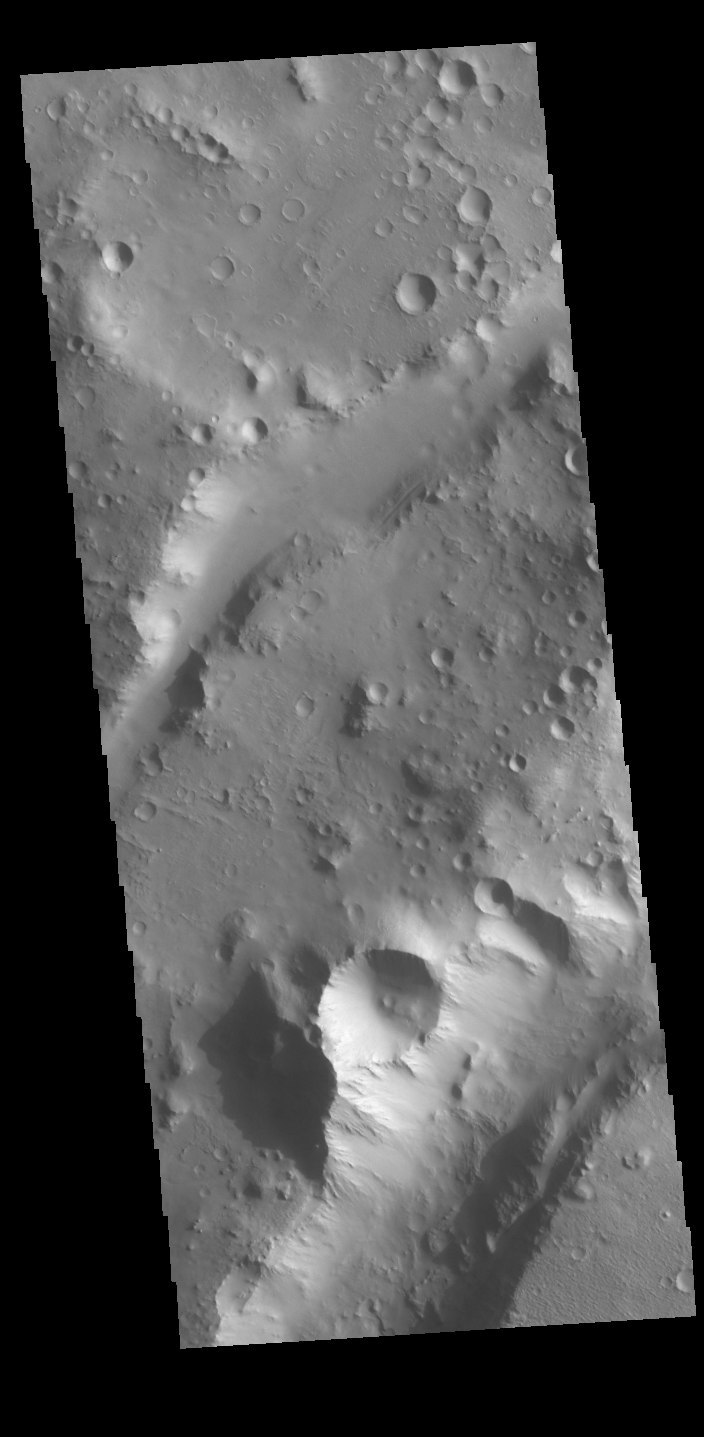

Nili Fossae

The linear depressions in today’s VIS image are part of Nili Fossae. Nili Fossae is a collection of curved faults and down-dropped blocks of crust between the faults called graben. The graben lie northeast of the large volcano Syrtis Major and northwest of the ancient impact basin Isidis Planitia. Graben are formed by extension of the crust and faulting. When large amounts of pressure or tension are applied to rocks on timescales that are fast enough that the rock cannot respond by deforming, the rock breaks along faults. In the case of a graben, two parallel faults are formed by extension of the crust and the rock in between the faults drops downward into the space created by the extension. The crustal deformation in this region was in response to the basin forming event that created Isidis Planitia. The Nili Fossae graben arc around the northwestern edge of the planitia. The graben occur in many different widths.

Credit: NASA/JPL-Caltech/ASU